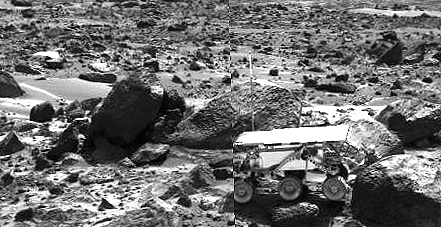

Sojourner’s APXS at “Stimpy” – Left Eye

This image shows the Sojourner rover’s Alpha Proton X-ray Spectrometer (APXS) deployed against the rock “Stimpy” on the afternoon of Sol 68 (September 11). The two rocks behind the rover were previously analyzed by the APXS.

This image and PIA00968 (right eye) make up a stereo pair.

Mars Pathfinder is the second in NASA’s Discovery program of low-cost spacecraft with highly focused science goals. The Jet Propulsion Laboratory, Pasadena, CA, developed and manages the Mars Pathfinder mission for NASA’s Office of Space Science, Washington, D.C. JPL is an operating division of the California Institute of Technology (Caltech). The Imager for Mars Pathfinder (IMP) was developed by the University of Arizona Lunar and Planetary Laboratory under contract to JPL. Peter Smith is the Principal Investigator.

Photojournal note: Sojourner spent 83 days of a planned seven-day mission exploring the Martian terrain, acquiring images, and taking chemical, atmospheric and other measurements. The final data transmission received from Pathfinder was at 10:23 UTC on September 27, 1997. Although mission managers tried to restore full communications during the following five months, the successful mission was terminated on March 10, 1998.

Credit: NASA/JPL